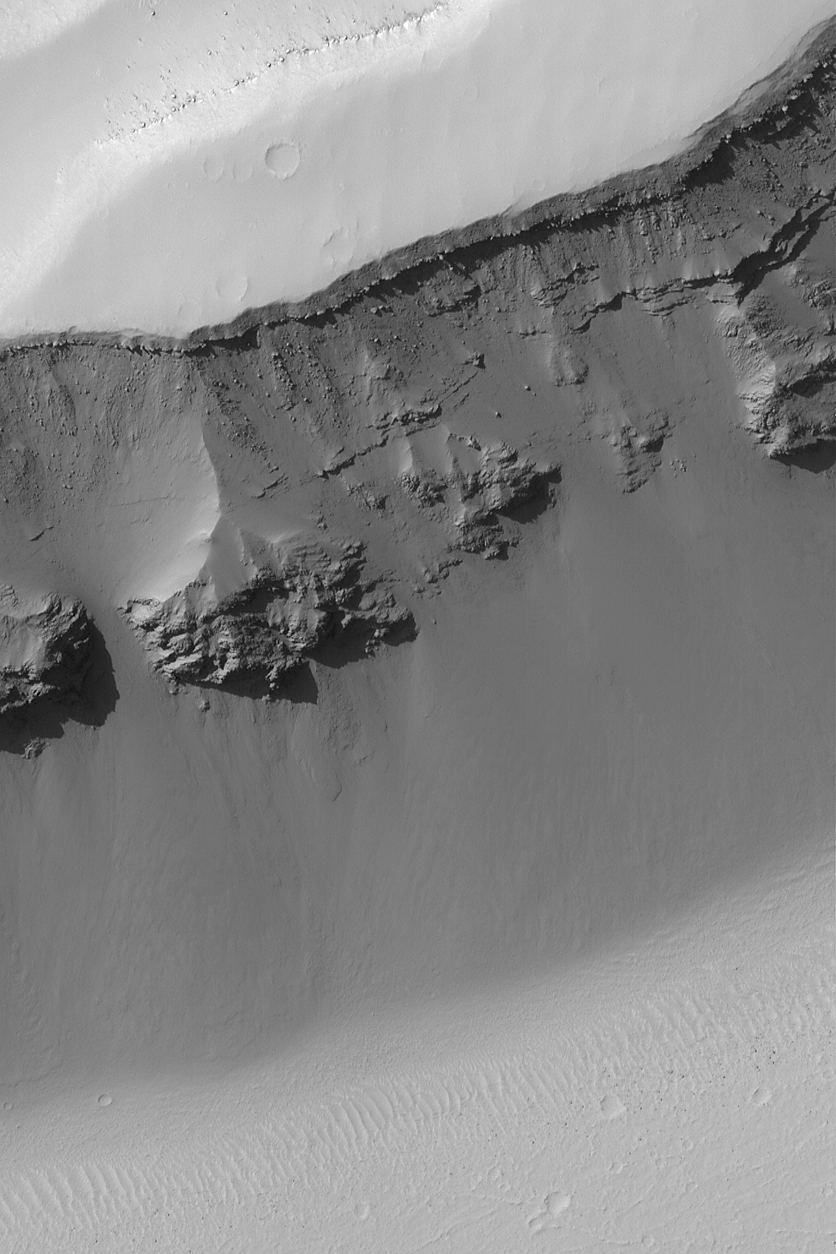

Terra Sirenum Slope

16 July 2004
This Mars Global Surveyor (MGS) Mars Orbiter Camera (MOC) image shows the layered rocks and boulders exposed on the wall of a trough in the Terra Sirenum region. The layers that erode to produce large boulders are harder and more resistant to weathering and erosion than those that do not. The slope is located near 25.8°S, 139.8°W. The image covers an area 3 km (1.9 mi) wide and is illuminated by sunlight from the upper left.

Credit: NASA/JPL/Malin Space Science Systems